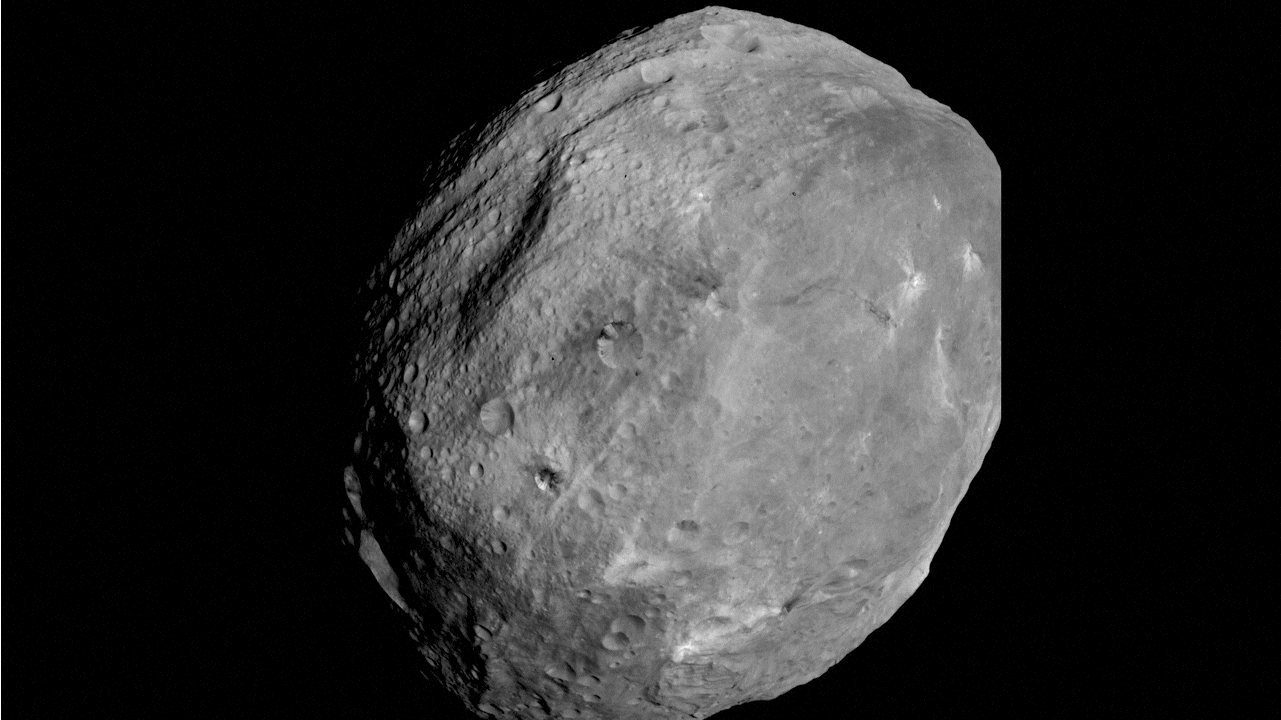

Vesta Full Rotation Movie

In this movie, strung together from a series of images provided by the framing camera on NASA’s Dawn spacecraft, we see a full rotation of Vesta, which occurs over the course of roughly five hours. These images were obtained on July 24, 2011, from a distance of about 3,200 miles (5,200 kilometers).

The Dawn mission to Vesta and Ceres is managed by NASA’s Jet Propulsion Laboratory, Pasadena, Calif., for NASA’s Science Mission Directorate, Washington, D.C. It is a project of the Discovery Program, managed by NASA’s Marshall Space Flight Center, Huntsville, Ala. UCLA is responsible for overall Dawn mission science. Orbital Sciences Corporation of Dulles, Va., designed and built the Dawn spacecraft.

The framing cameras have been developed and built under the leadership of the Max Planck Institute for Solar System Research, Katlenburg-Lindau, Germany, with significant contributions by the German Aerospace Center (DLR) Institute of Planetary Research, Berlin; and in coordination with the Institute of Computer and Communication Network Engineering, Braunschweig. The framing camera project is funded by NASA, the Max Planck Society and DLR.

Credit: NASA/JPL-Caltech/UCLA/MPS/DLR/IDA